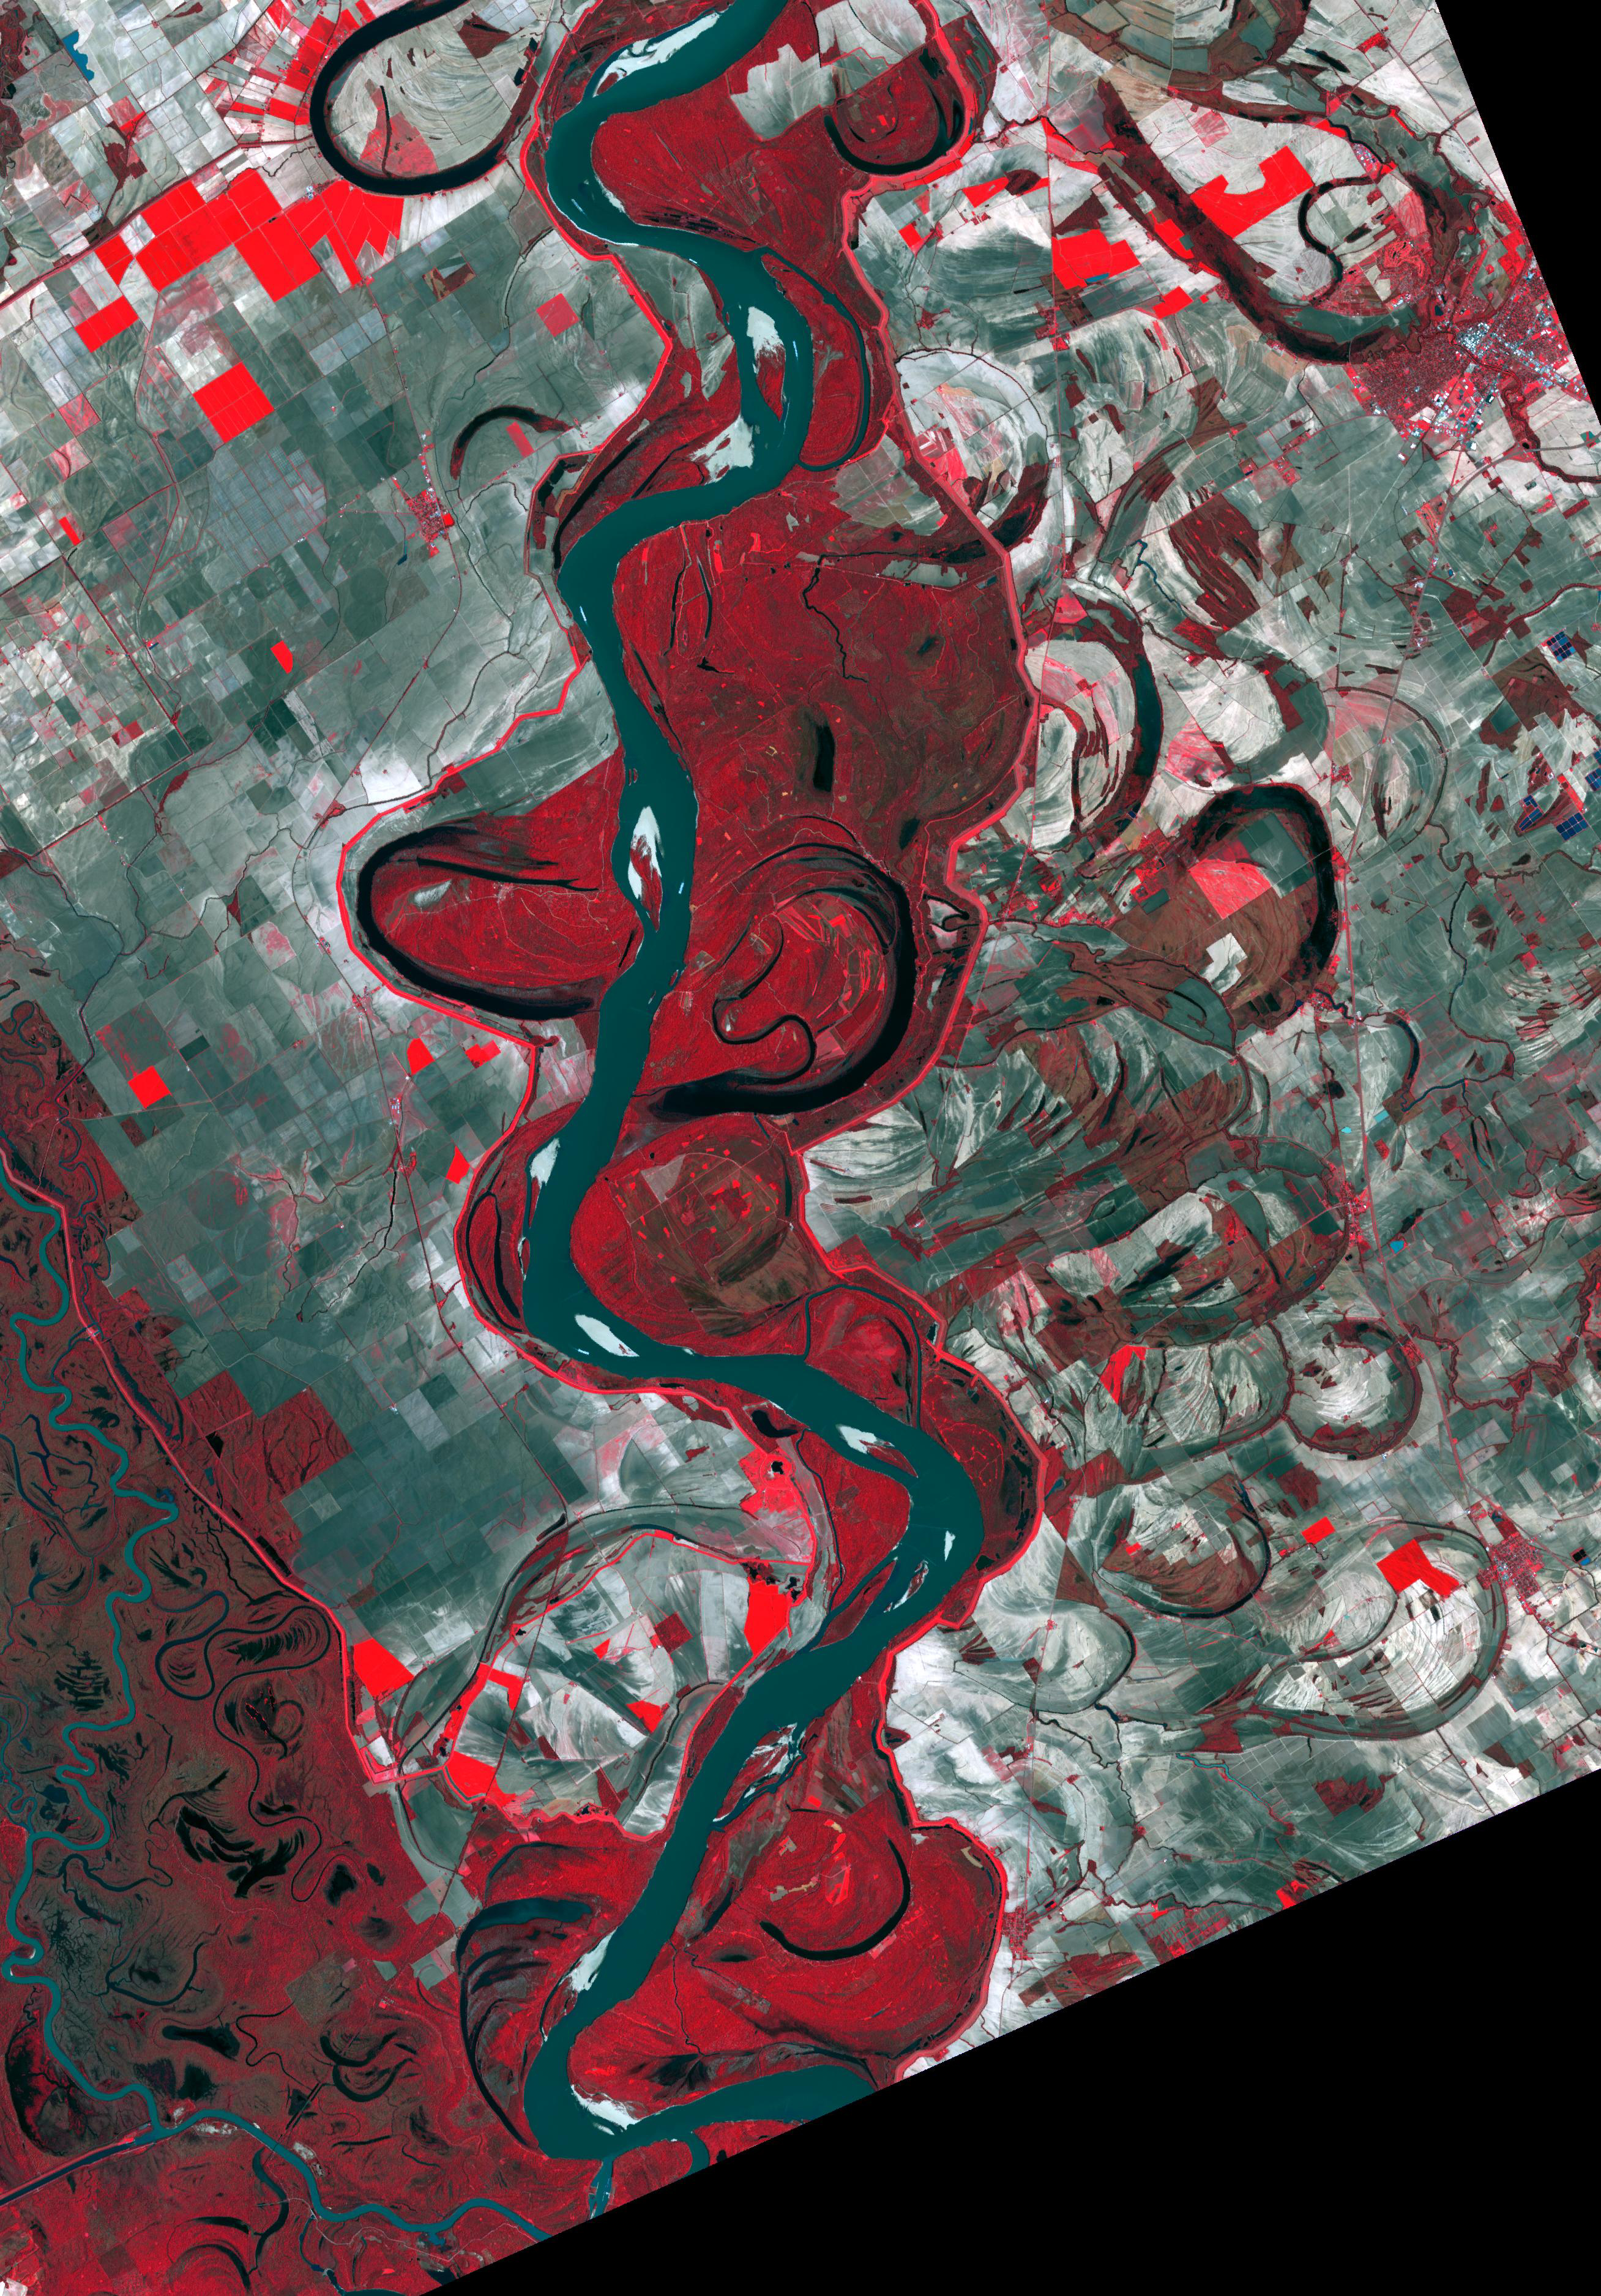

Mississippi River

Figure 1, Mississippi Map (1944)

The Mississippi River continually evolves and changes course, as these two images testify. Harold Fisk’s 1944 map (Figure 1) covers a stretch of the river between Friars Point and Gunnison, Mississippi. The March 31, 2017 image clearly shows the changing course of the main channel that has taken place in the intervening 73 years. The image covers an area of 39.2 by 56.3 km, and is located at 34.1 degrees north, 90.4 degrees west.

With its 14 spectral bands from the visible to the thermal infrared wavelength region and its high spatial resolution of about 50 to 300 feet (15 to 90 meters), ASTER images Earth to map and monitor the changing surface of our planet. ASTER is one of five Earth-observing instruments launched Dec. 18, 1999, on Terra. The instrument was built by Japan’s Ministry of Economy, Trade and Industry. A joint U.S./Japan science team is responsible for validation and calibration of the instrument and data products.

The broad spectral coverage and high spectral resolution of ASTER provides scientists in numerous disciplines with critical information for surface mapping and monitoring of dynamic conditions and temporal change. Example applications are monitoring glacial advances and retreats; monitoring potentially active volcanoes; identifying crop stress; determining cloud morphology and physical properties; wetlands evaluation; thermal pollution monitoring; coral reef degradation; surface temperature mapping of soils and geology; and measuring surface heat balance.

The U.S. science team is located at NASA’s Jet Propulsion Laboratory in Pasadena, Calif. The Terra mission is part of NASA’s Science Mission Directorate, Washington.

Credit: NASA/METI/AIST/Japan Space Systems, and U.S./Japan ASTER Science Team